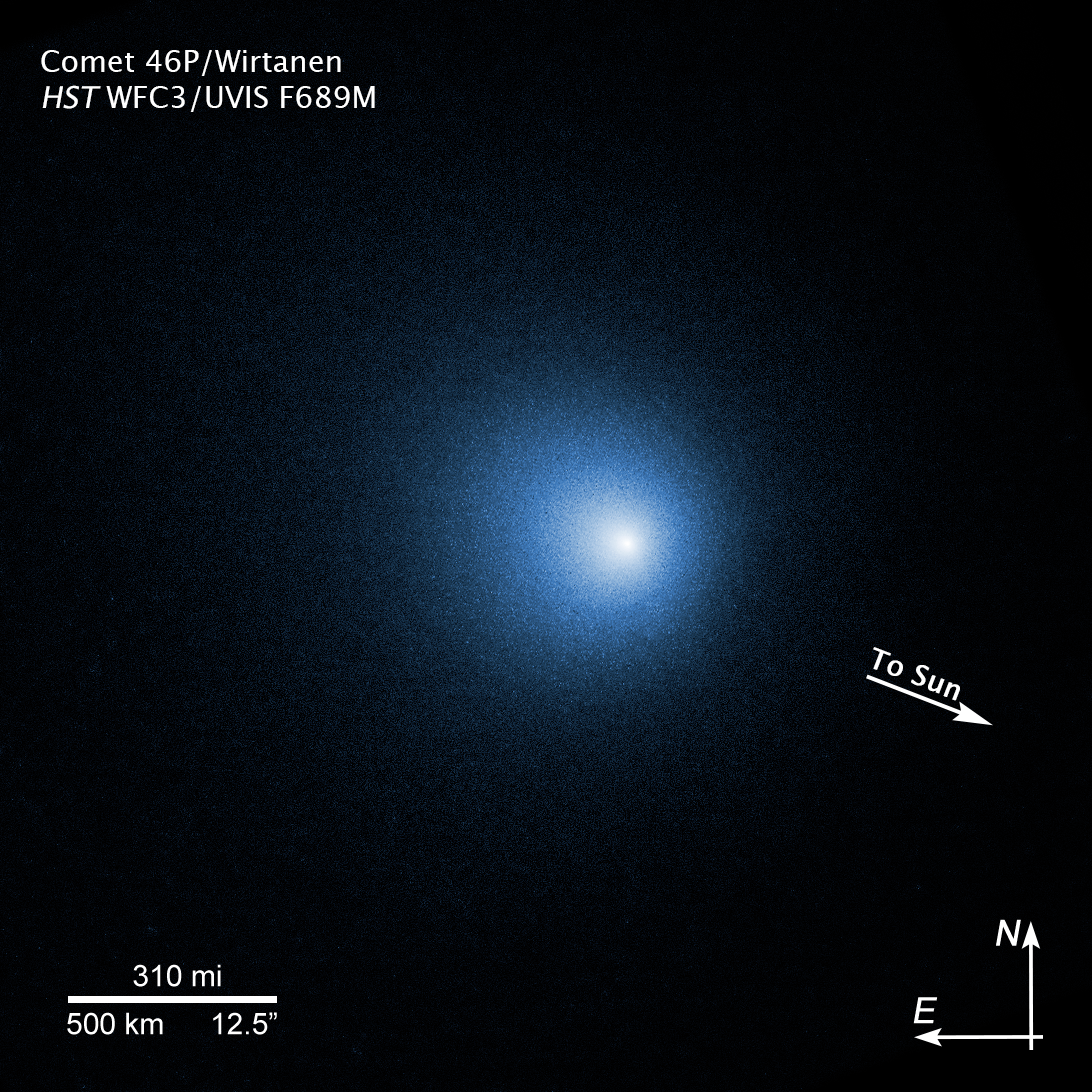

Compass Image of Comet 46P/Wirtanen

Credit: NASA, ESA, and D. Bodewits (Auburn University) and J.-Y. Li (Planetary Science Institute)